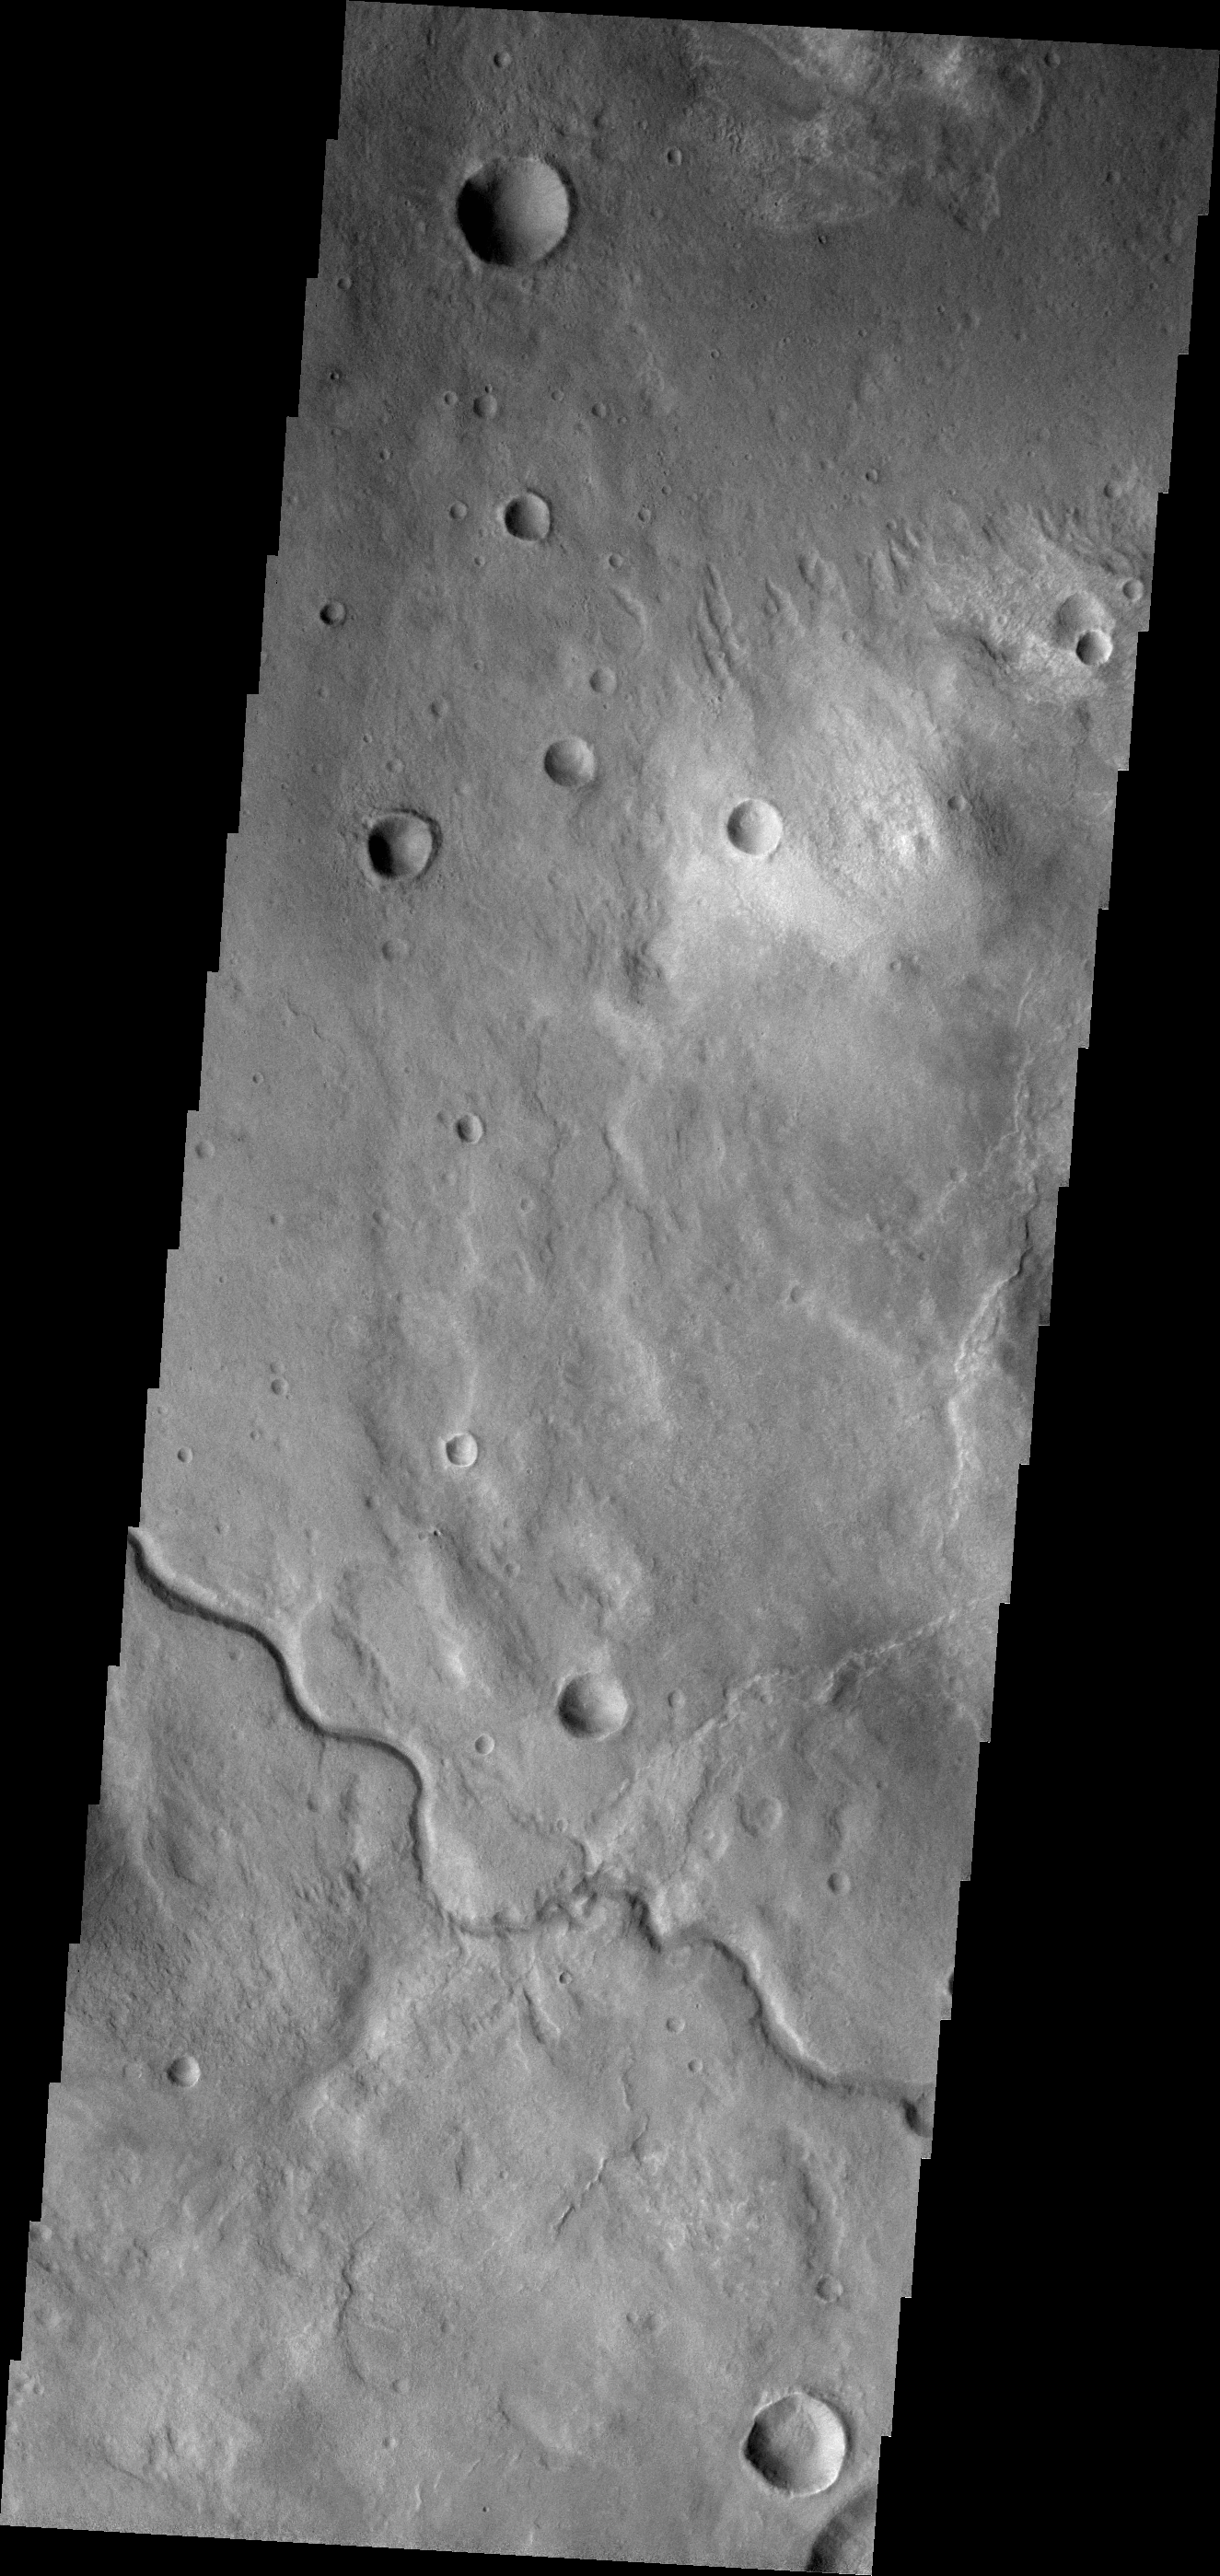

Channel

This unnamed channel is located in Terra Sabaea, near Hellas Planitia.

Credit: NASA/JPL-Caltech/ASU